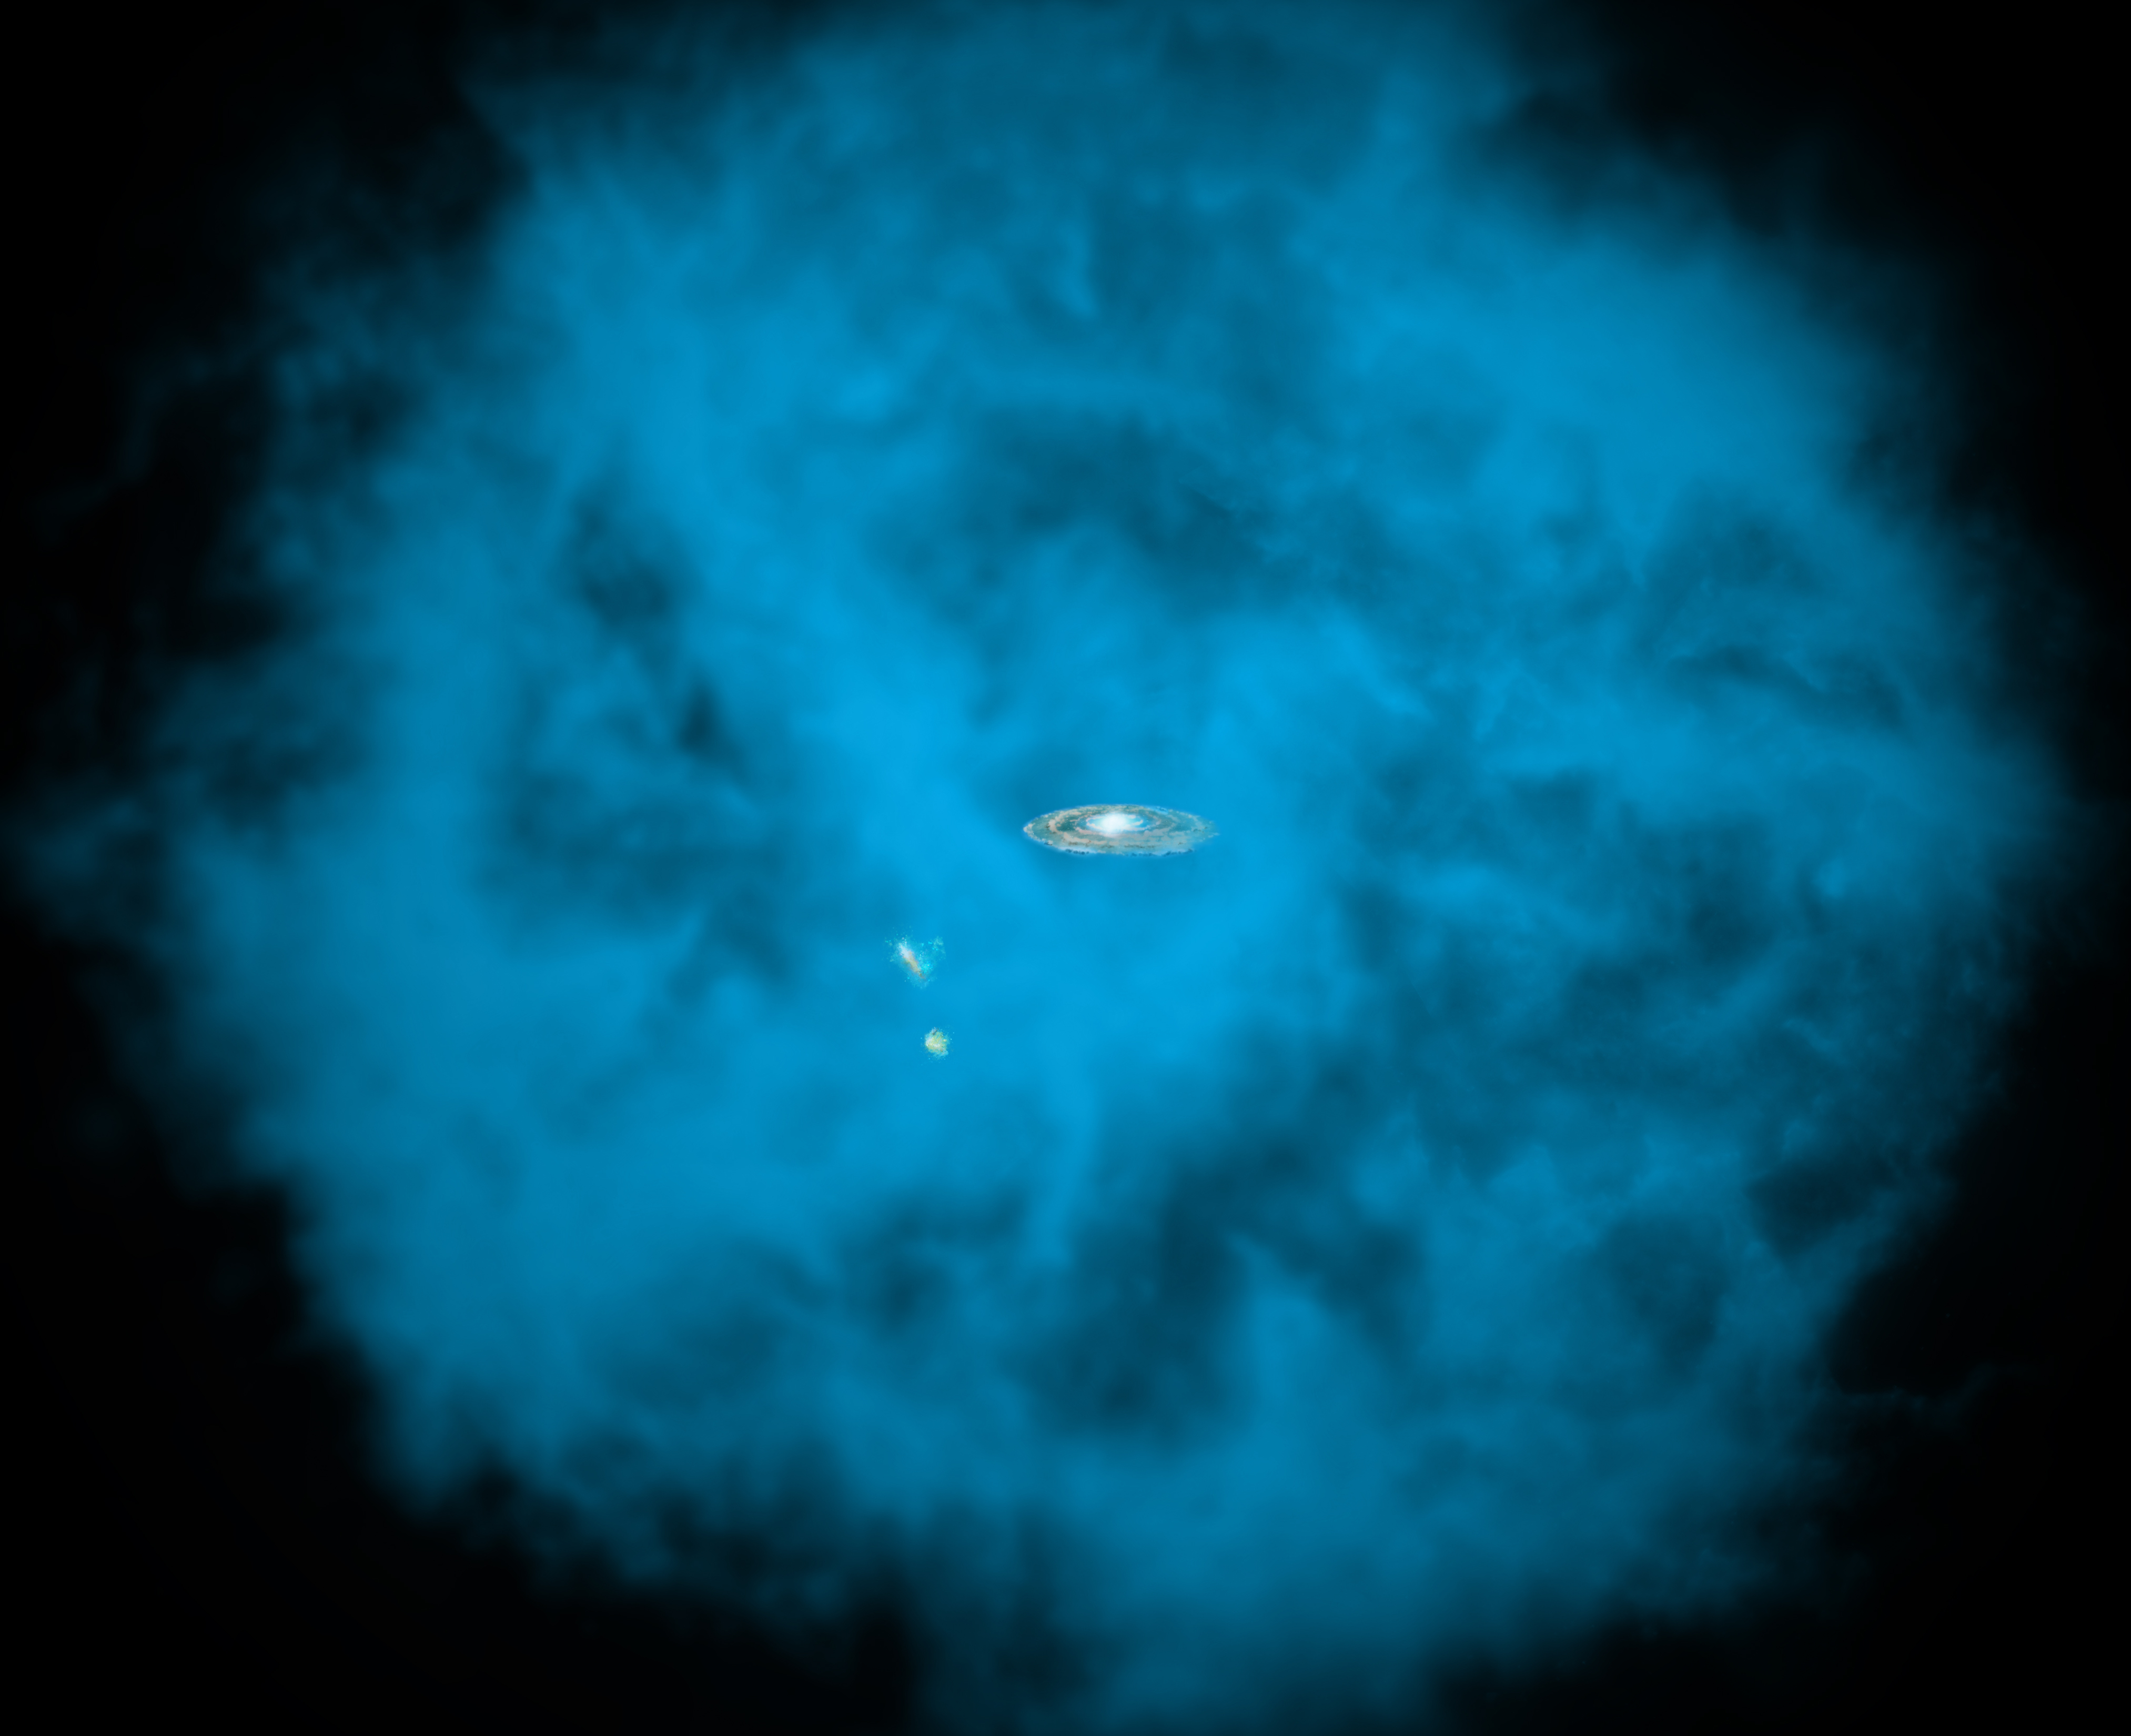

Astronomers Discover Dizzying Spin of the Milky Way Galaxy’s “Halo”

Our Milky Way galaxy and its small companions are surrounded by a giant halo of million-degree gas (seen in blue in this artists' rendition) that is only visible to X-ray telescopes in space. University of Michigan astronomers discovered that this massive hot halo spins in the same direction as the Milky Way disk and at a comparable speed.

Credit: NASA/CXC/M.Weiss/Ohio State/A Gupta et al